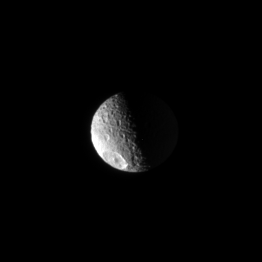

High Above Mimas

The Cassini spacecraft looks toward the high north on heavily cratered Mimas. The unmistakable Herschel impact crater is seen at lower left.

Lit terrain seen here is on the anti-Saturn side of Mimas (397 kilometers, or 247 miles across).

The moon’s north pole is up and tilted slightly toward Cassini. The image was taken in visible light with the Cassini spacecraft narrow-angle camera on March 11, 2008. The view was acquired at a distance of approximately 795,000 kilometers (494,000 miles) from Mimas and at a Sun-Mimas-spacecraft, or phase, angle of 88 degrees. Image scale is 5 kilometers (3 miles) per pixel.

The Cassini-Huygens mission is a cooperative project of NASA, the European Space Agency and the Italian Space Agency. The Jet Propulsion Laboratory, a division of the California Institute of Technology in Pasadena, manages the mission for NASA’s Science Mission Directorate, Washington, D.C. The Cassini orbiter and its two onboard cameras were designed, developed and assembled at JPL. The imaging operations center is based at the Space Science Institute in Boulder, Colo.

Credit: NASA/JPL/Space Science Institute